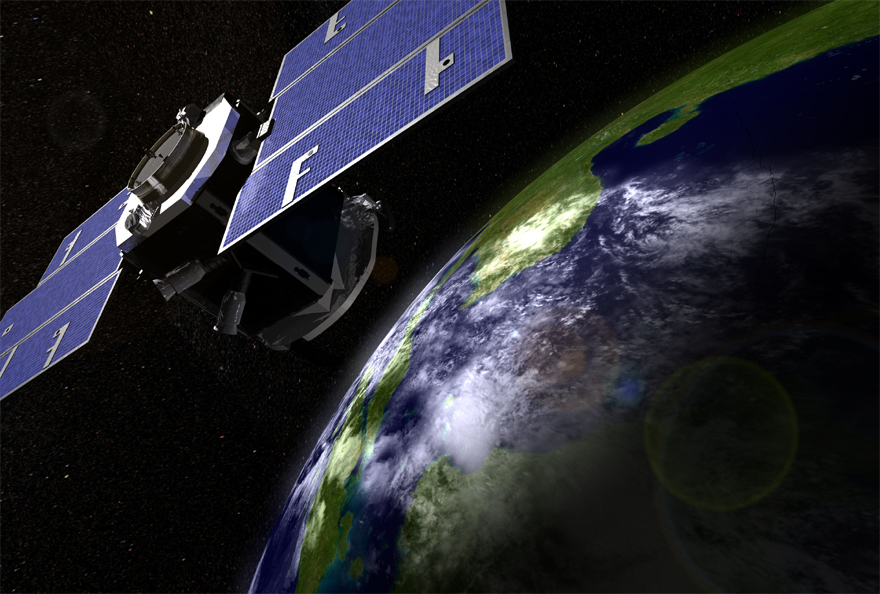

Above Earth 2 (Artist’s Concept)

February 23, 2018
Mission managers at NASA’s Jet Propulsion Laboratory in Pasadena, California, this week lowered the orbit of the nearly 12-year-old CloudSat satellite following the loss of one of its reaction wheels, which control its orientation in orbit. While CloudSat’s science mission will continue, it will no longer fly as part of the Afternoon Constellation, or A-Train — six Earth-monitoring satellites that fly in a coordinated orbit to advance our understanding of how Earth functions as a system.

CloudSat launched in 2006 to improve understanding of the role clouds play in our climate system.

Credit: NASA/JPL